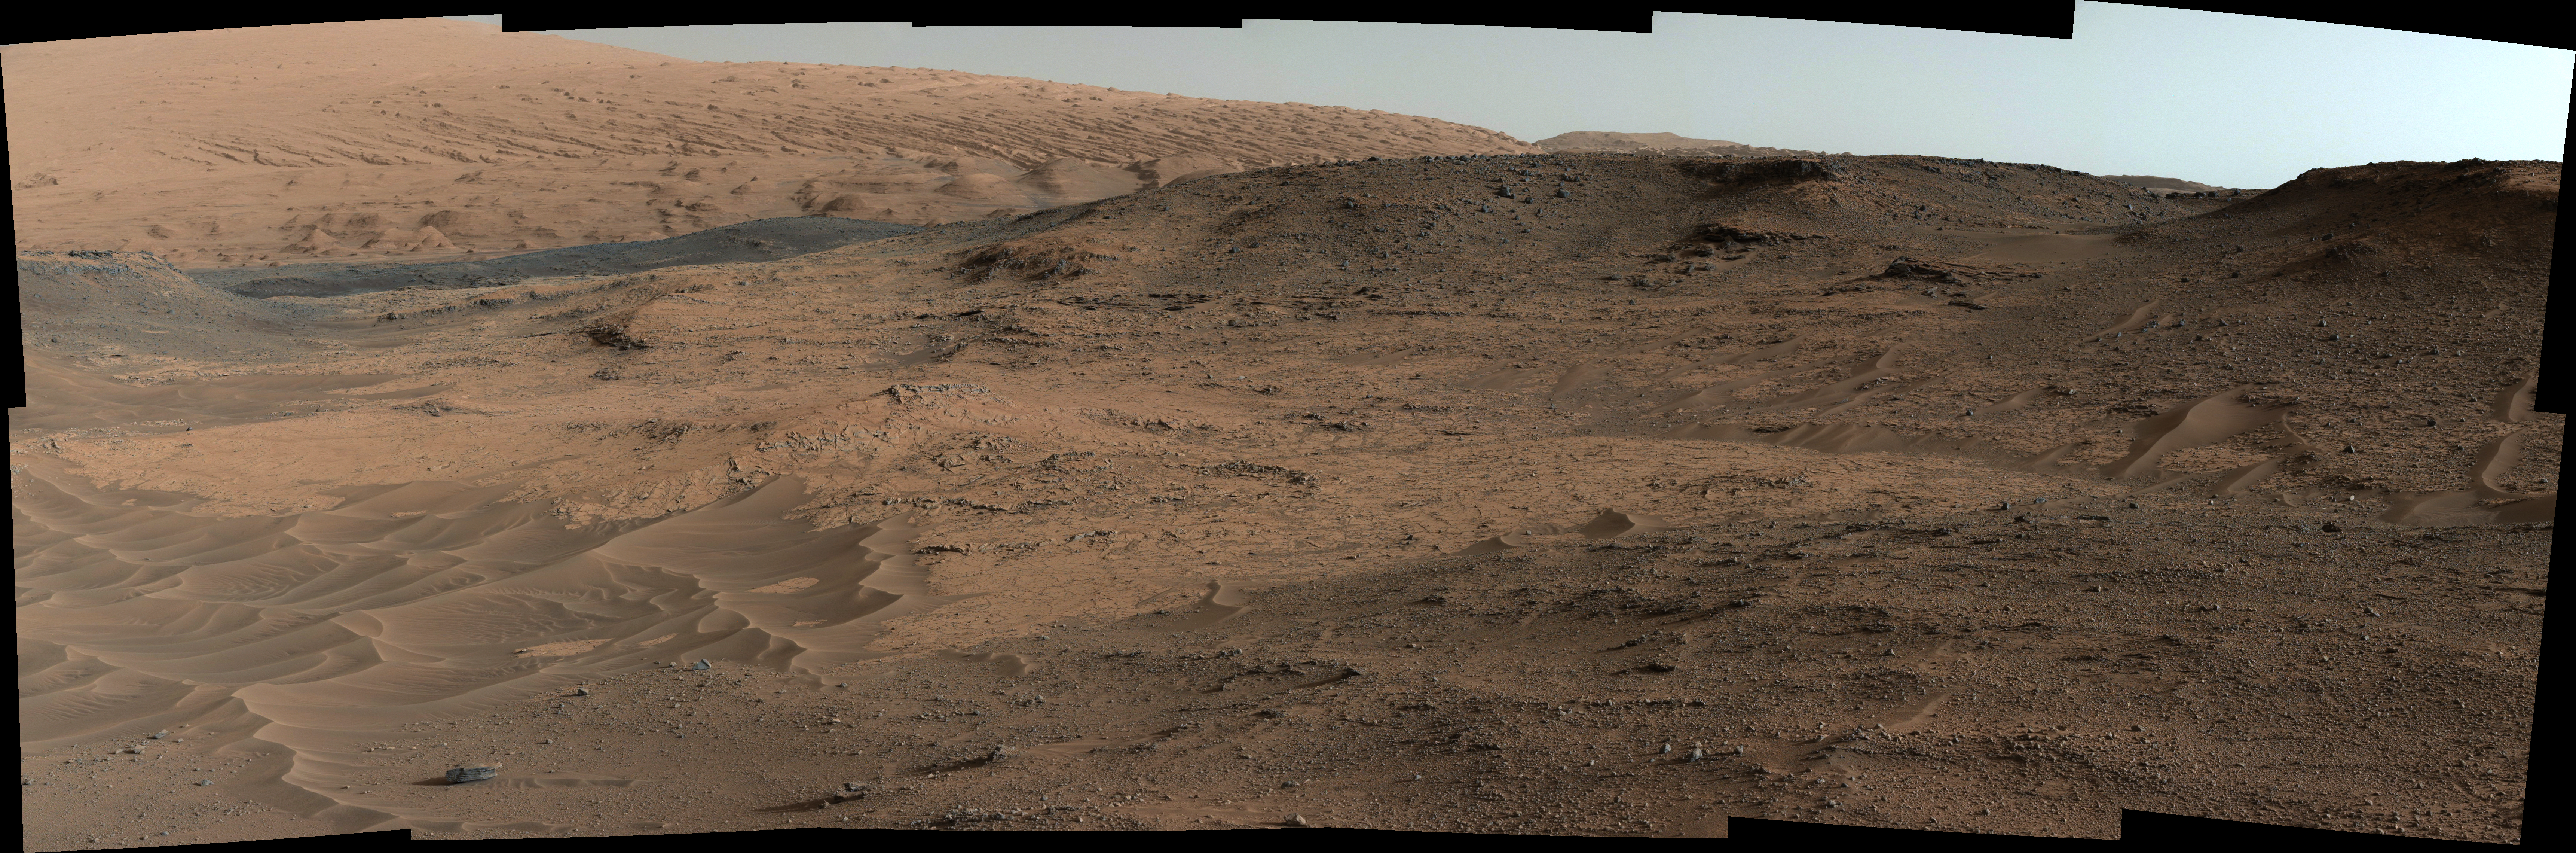

Curiosity Mars Rover’s Approach to ‘Pahrump Hills’

This southeastward-looking vista from the Mast Camera (Mastcam) on NASA’s Curiosity Mars rover shows the “Pahrump Hills” outcrop and surrounding terrain seen from a position about 70 feet (20 meters) northwest of the outcrop.

The component images were acquired on Sept. 17, 2014, during the 751st Martian day, or sol, of Curiosity’s work on Mars. The rover team used these images to select a first drilling site on Pahrump Hills, which is part of the base layer of Mount Sharp. The selected drilling location is in the near portion of the pale outcrop to the right of the sand ripples.

The scene includes four distinct features:
1. Sand ripples in foreground, typical of those along the floors of valleys in this area within Gale Crater
2. The Pahrump Hills section of the Murray formation, where approximately 60 vertical feet (18 meters) of rock layers are exposed
3. A darker ridge off in the distance toward the left
4. Northwestern slopes of Mount Sharp in the background, where an abrupt transition is apparent between the buttes and valleys in the lower part and the tilted and carved beds of the upper part

This view combines several exposures taken by the Mastcam’s left-eye camera. The color has been approximately white-balanced to resemble how the scene would appear under daytime lighting conditions on Earth.

NASA’s Jet Propulsion Laboratory, a division of the California Institute of Technology, Pasadena, manages the Mars Science Laboratory Project for NASA’s Science Mission Directorate, Washington. JPL designed and built the project’s Curiosity rover. Malin Space Science Systems, San Diego, built and operates the rover’s Mastcam.

Credit: NASA/JPL-Caltech/MSSS